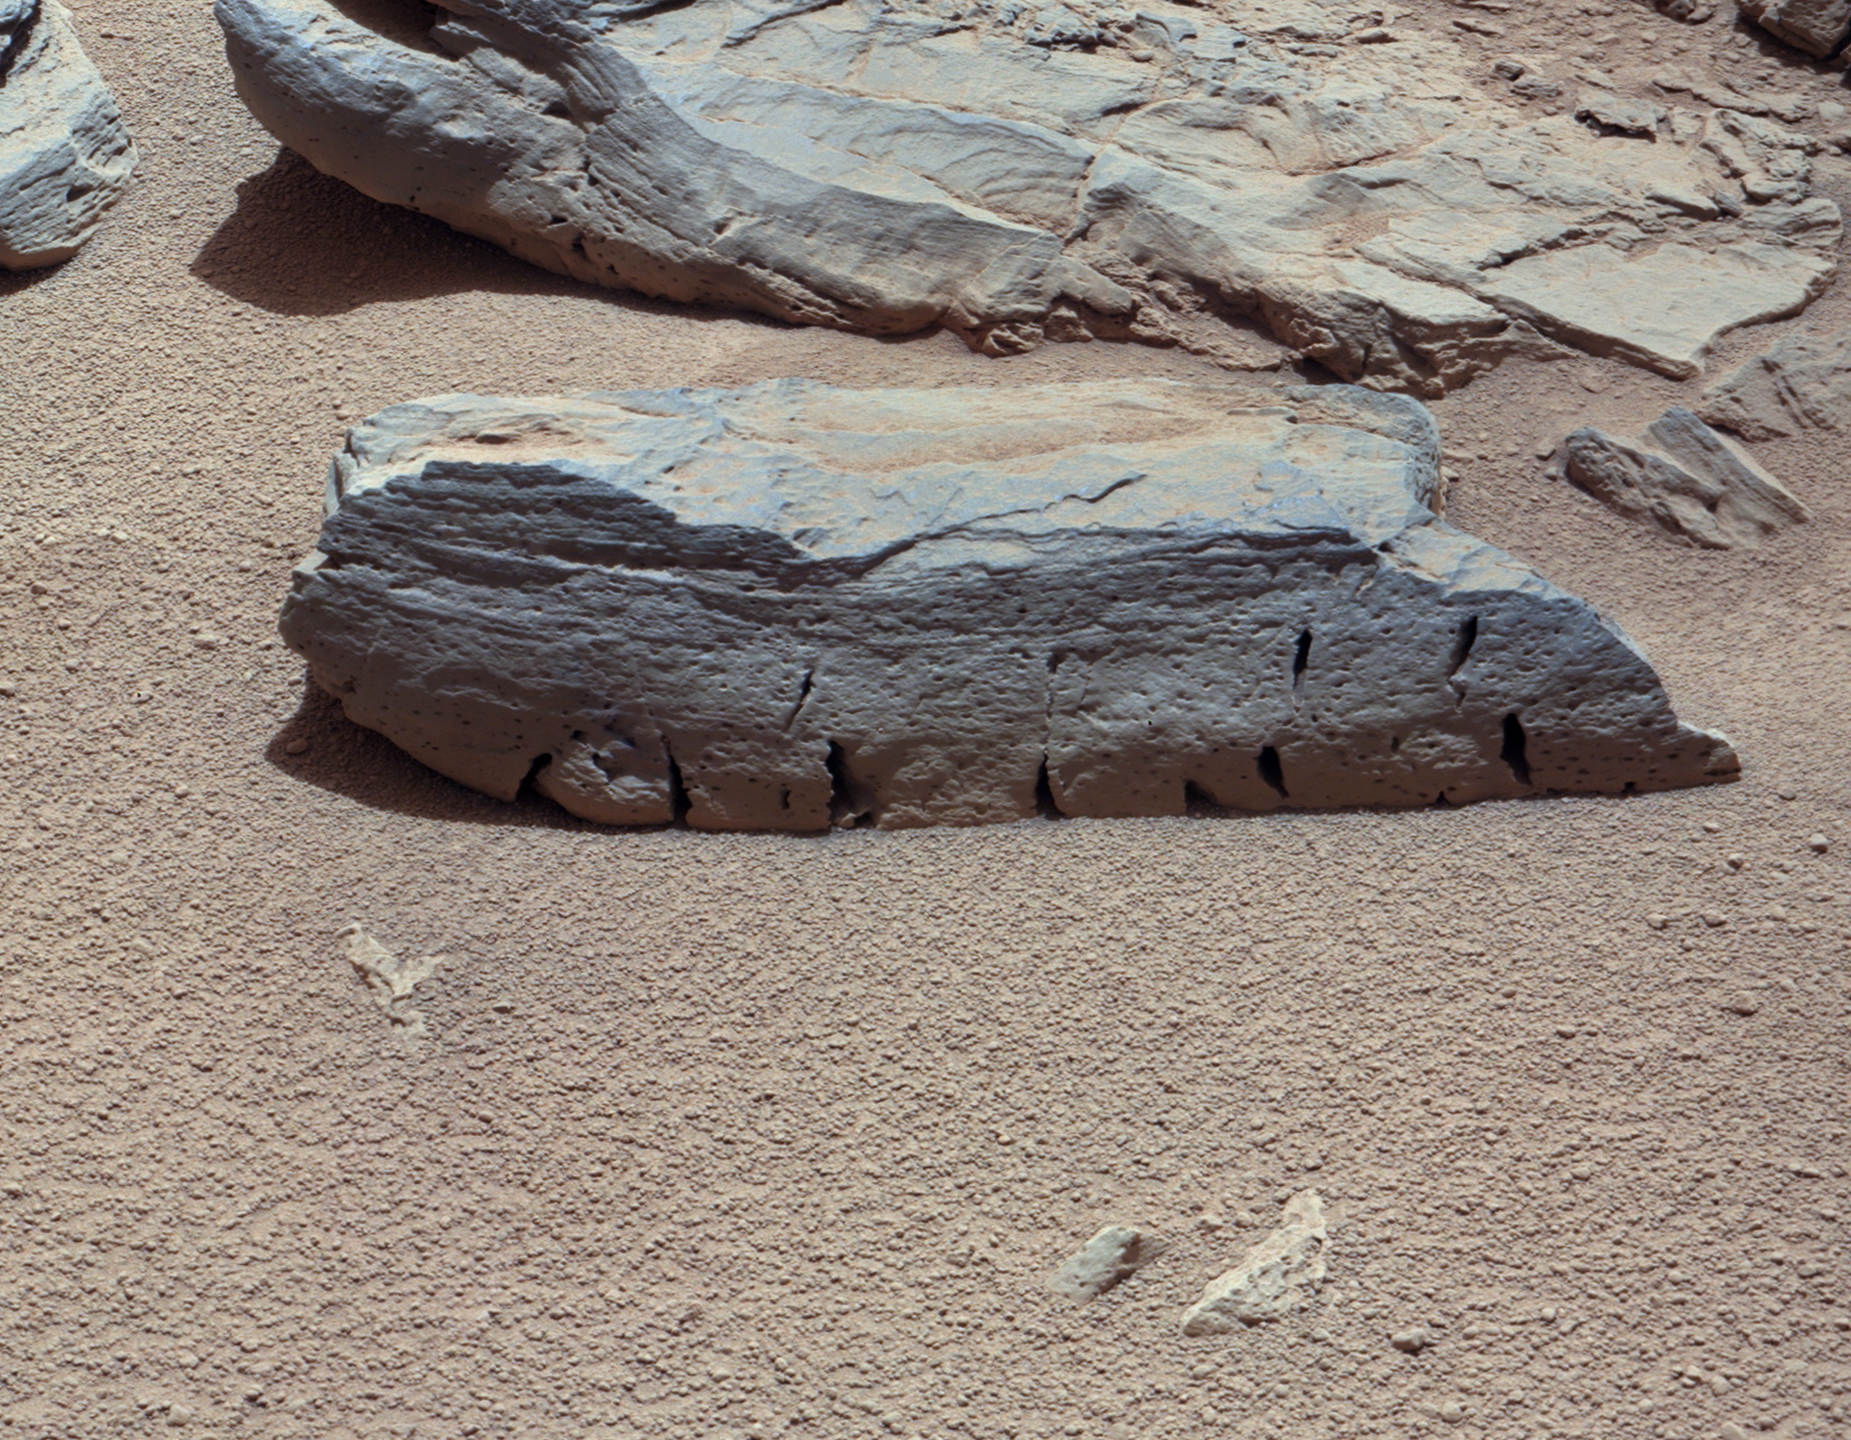

A Martian Rock Called ‘Rocknest 3’

Figure 1Figure 2

This view of a Martian rock called “Rocknest 3” combines four images taken by the right-eye camera of the Mast Camera (Mastcam) instrument, which has a telephoto, 100-millimeter-focal-length lens. The component images were taken a few minutes after Martian noon on the 59th Martian day, or sol, of Curiosity’s operations on Mars (evening of Oct. 5, 2012, PDT).

Rocknest 3 is a rock approximately 15 inches (40 centimeters) long and 4 inches (10 centimeters) tall, next to the “Rocknest” patch of windblown dust and sand where Curiosity scooped and analyzed soil samples. The Mastcam was about 13 feet (4 meters) from the rock when the component images were taken, providing an image scale of about 0.01 inch (0.3 millimeter) per pixel.

The image has been white-balanced to show what the rock would look like if it were on Earth. Figure 1 is a raw-color version, showing what the rock looks like on Mars to the camera. Figure 2 includes annotation indicating the portion of Rocknest 3 covered in Sol 57 imaging by Curiosity’s Chemistry and Camera (ChemCam) instrument at PIA16451.

JPL, a division of the California Institute of Technology, Pasadena, manages the Mars Science Laboratory Project for NASA’s Science Mission Directorate, Washington. JPL designed and built the rover.

Credit: NASA/JPL-Caltech/Malin Space Science Systems